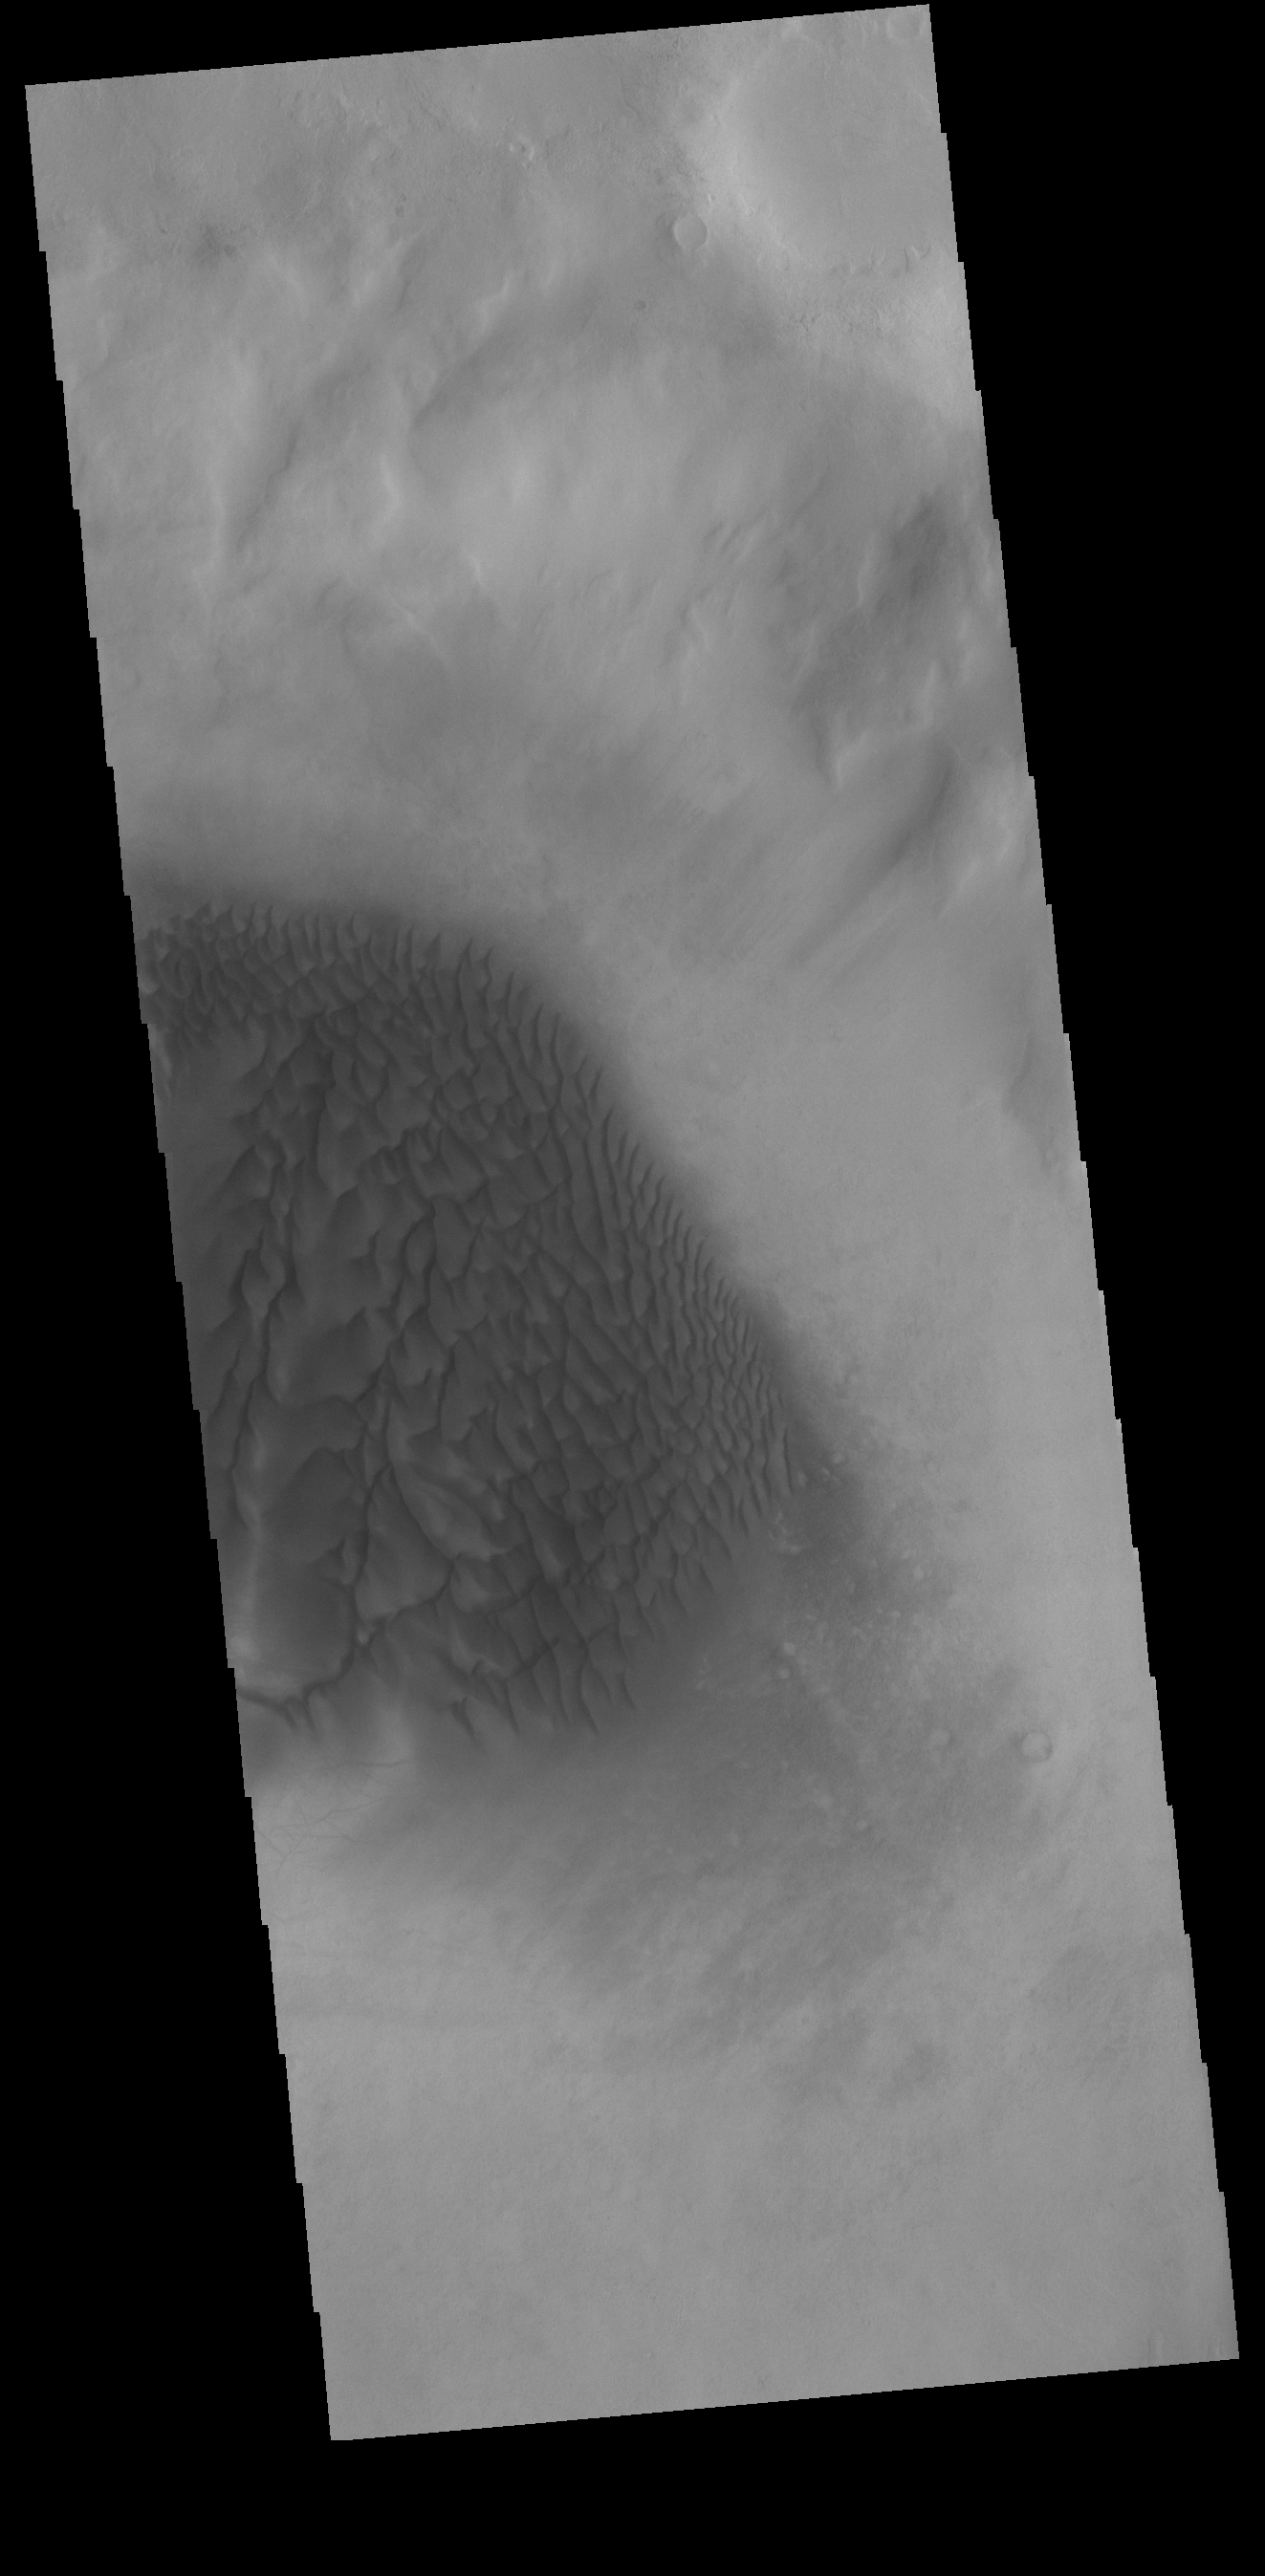

Crater Dunes

Today’s VIS image shows a sand sheet with surface dunes forms on the floor of an unnamed crater in Noachis Terra.

Credit: NASA/JPL-Caltech/ASU